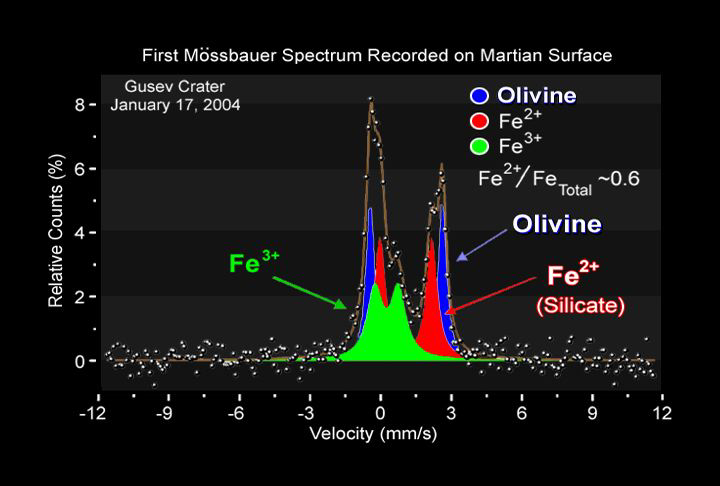

Mysterious Lava Mineral on Mars

This graph or spectrum captured by the Moessbauer spectrometer onboard the Mars Exploration Rover Spirit shows the presence of three different iron-bearing minerals in the soil at the rover’s landing site. One of these minerals has been identified as olivine, a shiny green rock commonly found in lava on Earth. The other two have yet to be pinned down. Scientists were puzzled by the discovery of olivine because it implies the soil consists at least partially of ground up rocks that have not been weathered or chemically altered. The black line in this graph represents the original data; the three colored regions denote individual minerals and add up to equal the black line.

The Moessbauer spectrometer uses two pieces of radioactive cobalt-57, each about the size of pencil erasers, to determine with a high degree of accuracy the composition and abundance of iron-bearing minerals in martian rocks and soil. It is located on the rover’s instrument deployment device, or “arm.”

Credit: NASA/JPL/University of Mainz